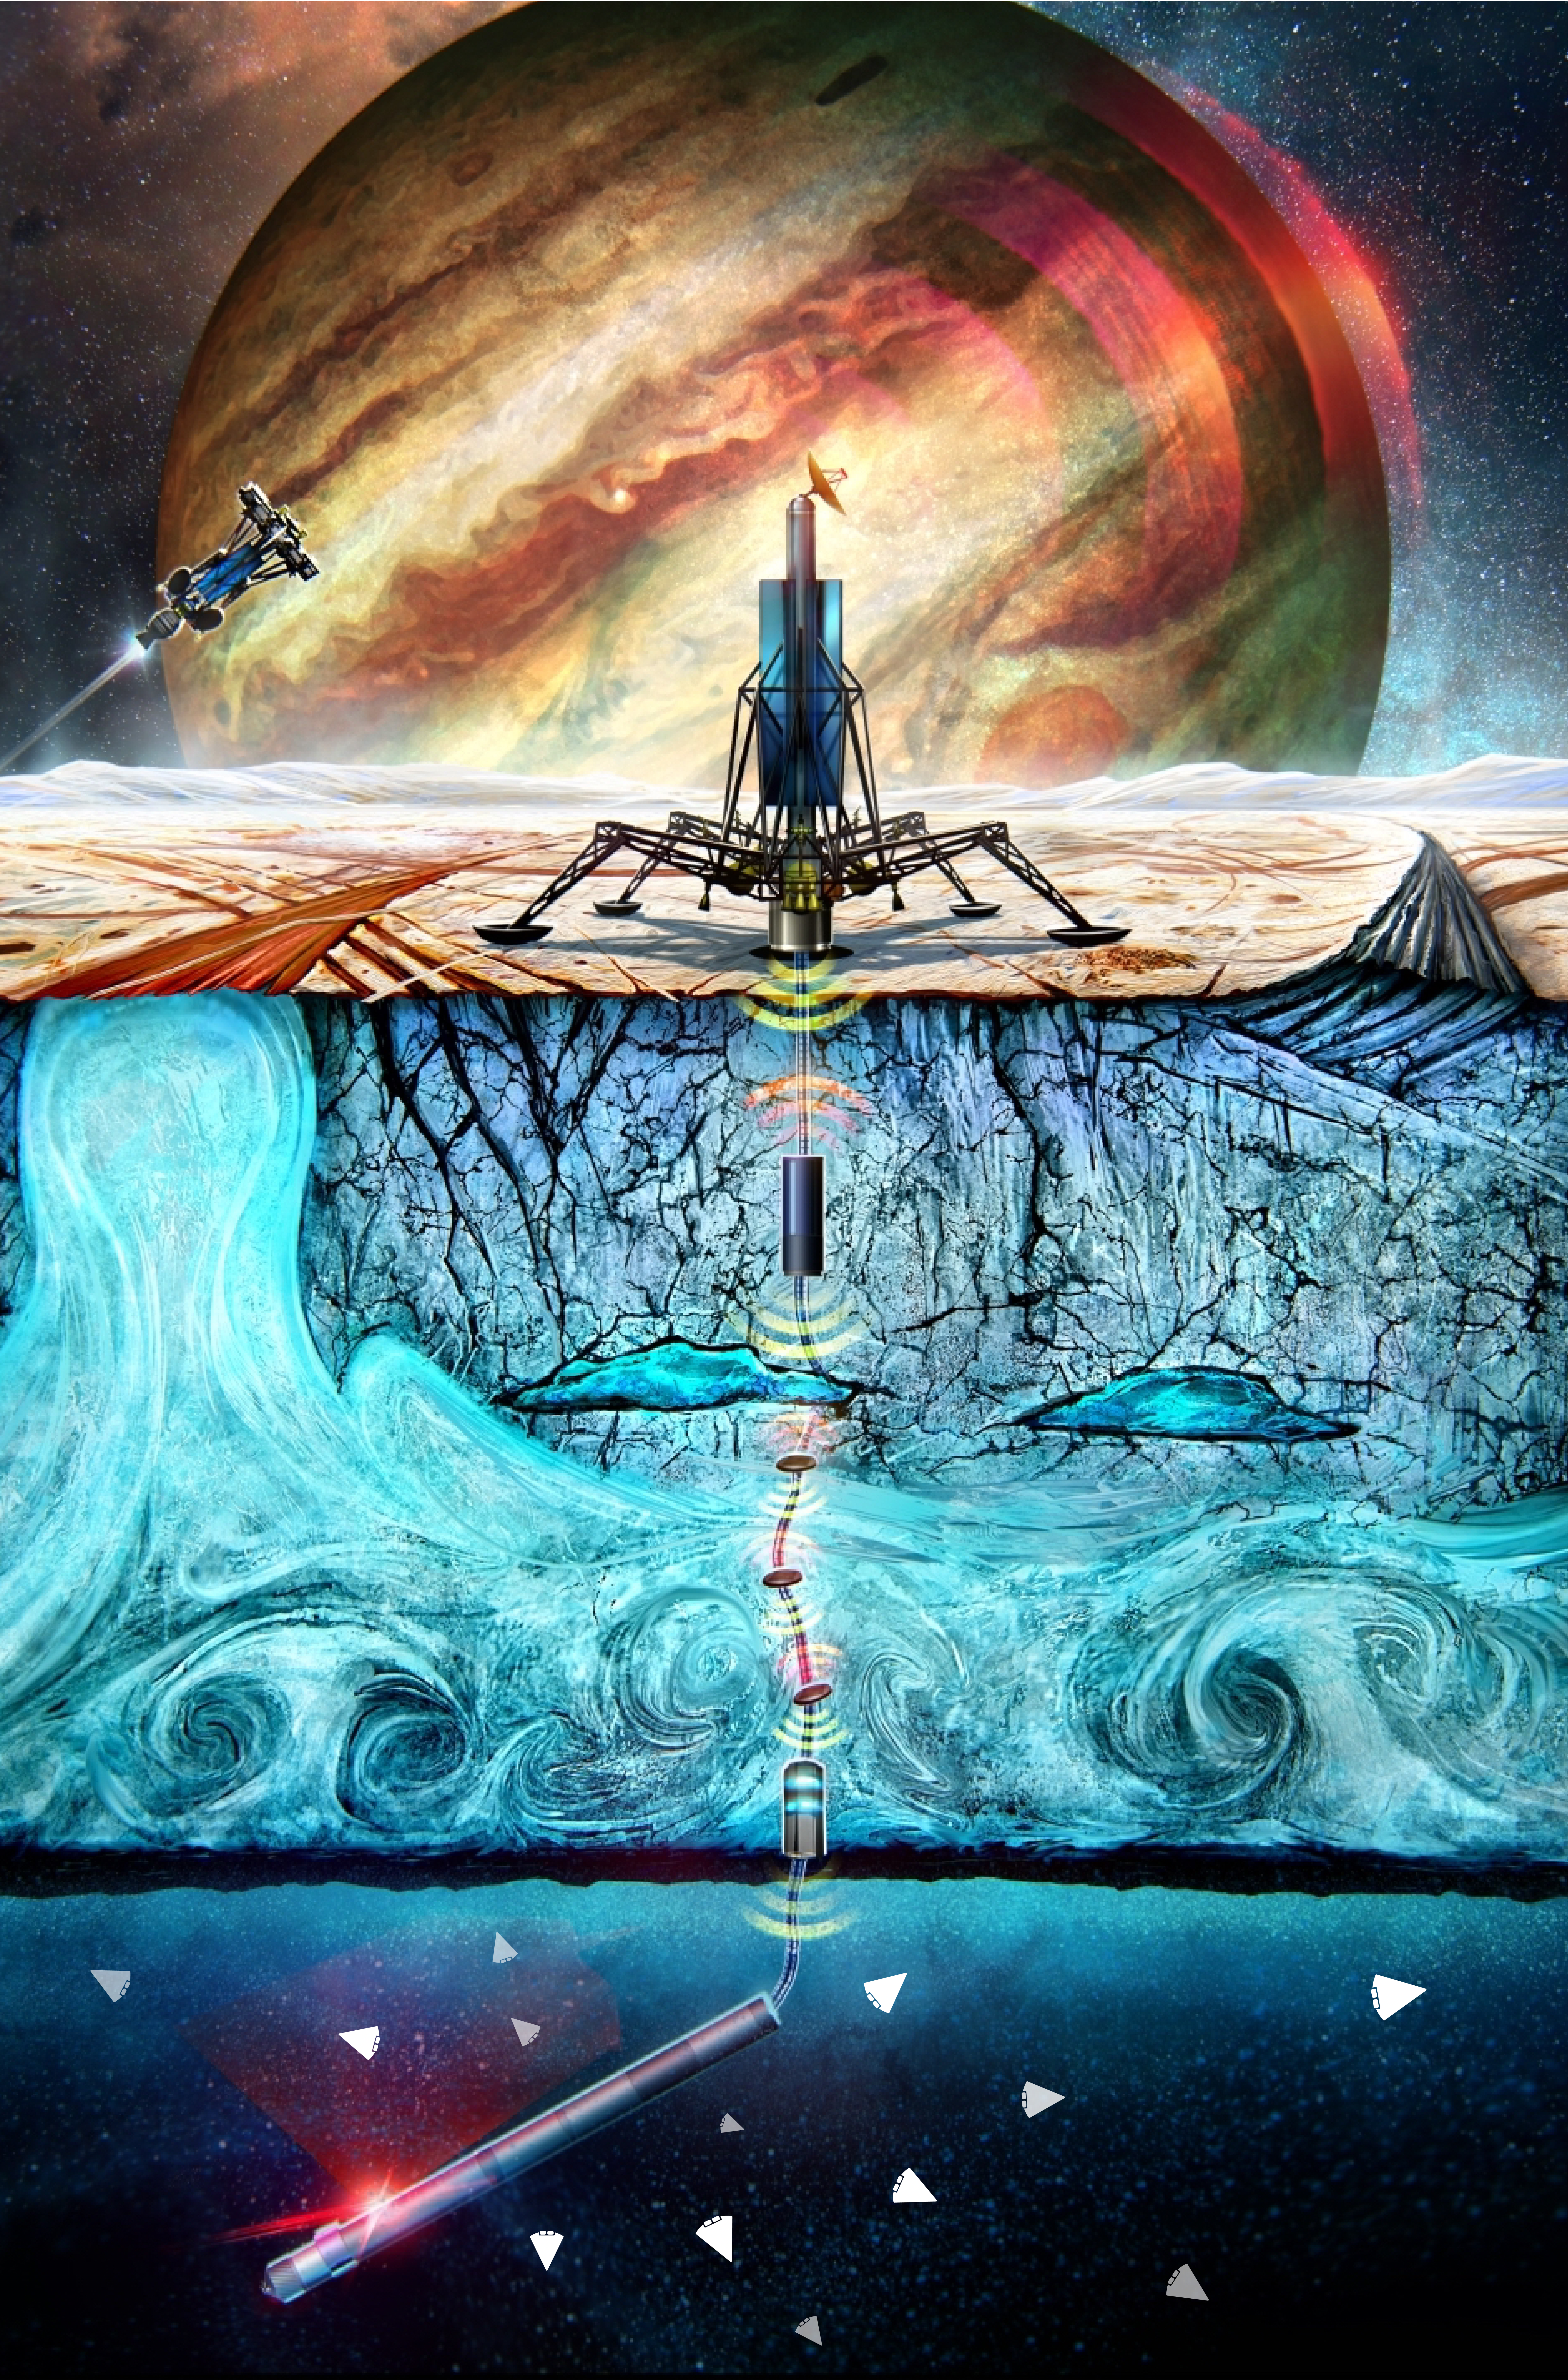

Cryobot for Ocean Worlds Exploration (Illustration)

In this illustration, a NASA space exploration concept called Probe using Radioisotopes for Icy Moons Exploration, or PRIME, is depicted being deployed from a lander on the frozen surface of an ocean world. The nuclear-powered probe, also called a cryobot, glows red in the subsurface ocean while connected via a communications tether to a lander miles above on the icy crust. Wedge-shaped, cellphone-size robots – another concept, called Sensing With Independent Micro-Swimmers, or SWIM – are seen traveling off underwater to conduct science beyond the heat of the probe.

About four dozen SWIM robots would fit compactly within a cryobot like PRIME, which would take years to tunnel through the frozen crust.

Both PRIME and SWIM are in development at NASA’s Jet Propulsion Laboratory in Southern California.

PRIME is one of several cryobot concepts being developed through the agency’s Scientific Exploration Subsurface Access Mechanism for Europa (SESAME) program, as well as through other NASA technology development programs.

SWIM received funding in 2021 and 2022 through the NASA Innovative Advanced Concepts (NIAC) program. Run by the agency’s Space Technology Mission Directorate, NIAC fosters exploration by funding early-stage studies to evaluate technologies that could support future aeronautics and space missions.

Credit: NASA/JPL-Caltech